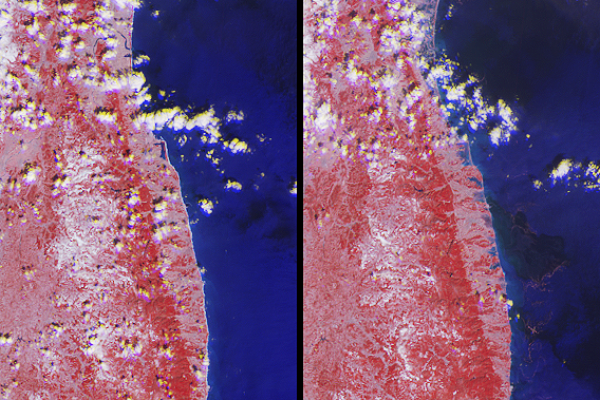

NASA’s MISR Images Tsunami Inundation Along Japan’s Eastern Coast

Annotated Image

The extent of inundation from the destructive and deadly tsunami triggered by the March 11, 2011, magnitude 8.9 earthquake centered off Japan’s northeastern coast about 130 kilometers (82 miles) east of the city of Sendai is revealed in this image pair from the Multi-angle Imaging SpectroRadiometer (MISR) instrument on NASA’s Terra spacecraft. The new image, shown on the right, was acquired at 10:30 a.m. local time (01:30 UTC) on March 12, 2011 during Terra orbit 59731. For comparison, a MISR image from March 16, 2001, acquired under nearly identical illumination conditions during Terra orbit 6607, is shown on the left.

From top to bottom, each image extends from just north of the Abukuma River (which is about 21 kilometers, or 13 miles, south of Sendai) to south of the town of Minamisoma (population 71,000, located in Japan’s Fukushima Prefecture about 70 kilometers, or 44 miles, south of Sendai), and covers an area of 78 kilometers (48 miles) by 104 kilometers (65 miles). Flooding extending more than 4 kilometers (2.5 miles) inland from the eastern shoreline is visible in the post-earthquake image. The white sand beaches visible in the pre-earthquake view are now covered by water and can no longer be seen. Among the locations where severe flooding is visible is the area around Matsukawa-ura Bay, located just north and east of the image center.

These unique images enhance the presence of water in two ways. First, their near-infrared observations cause vegetated areas to appear red, which contrasts strongly with water. Second, by combining nadir (vertical-viewing) imagery with observations acquired at a view angle of 26 degrees, reflected sunglint enhances the brightness of water, which is shown in shades of blue. This use of observations at different view angles causes a stereoscopic effect, where elevated clouds have a yellow tinge at their top edges and blue tinge at their bottom edges.

Credit: NASA/GSFC/LaRC/JPL, MISR Team